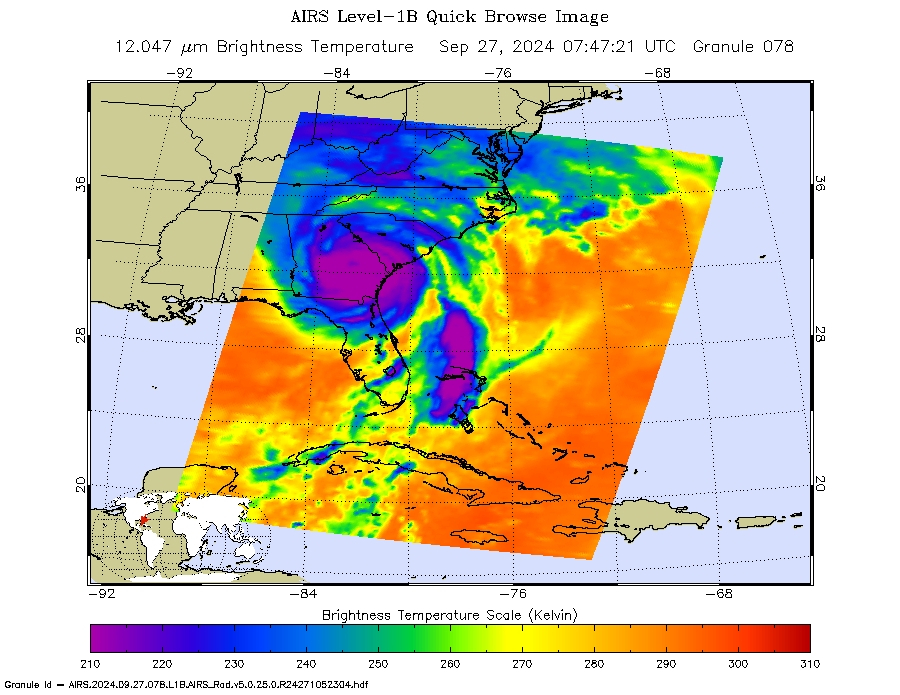

NASA’s AIRS Instrument Captures Hurricane Helene

Figure A

NASA’s Atmospheric Infrared Sounder (AIRS) captured an infrared image of Hurricane Helene on Friday, Sept. 27, 2024, at 3:47 a.m. local time, nearly five hours after it made landfall on the Florida coast. One of the largest storms to develop in the Gulf of Mexico in the last century, Helene made landfall as a Category 4 hurricane in the Big Bend area on Sept. 26, at about 11:10 p.m.

Figure A was taken on Sept. 26 ,1:41 p.m., in visible wavelengths by the Visible/Near-Infrared spectrometer that is included with AIRS instrument suite on NASA’s Aqua satellite.

Figure B is an animation of the infrared data showing the storm’s progress from Sept. 21 to the morning of Sept. 27. It also shows Hurricane John developing off Mexico’s southwest coast.

In the infrared images, the large purple areas indicate very cold clouds carried high into the atmosphere by deep thunderstorms and associated with heavy rainfall. Warmer areas with shallower rain clouds are shown in blue and green. The orange and red areas represent mostly cloud-free air. The eye of the hurricane can be seen as a small blue dot in the middle of the large purple patch.

AIRS, in conjunction with the Advanced Microwave Sounding Unit (AMSU), senses emitted infrared and microwave radiation from Earth to provide a 3D look at Earth’s weather and climate. Working in tandem, the two instruments make simultaneous observations down to Earth’s surface. With more than 2,000 channels sensing different regions of the atmosphere, the system creates a global, 3D map of atmospheric temperature and humidity, cloud amounts and heights, greenhouse gas concentrations and many other atmospheric phenomena. Launched into Earth orbit in 2002, the AIRS and AMSU instruments fly onboard NASA’s Aqua spacecraft and are managed by NASA’s Jet Propulsion Laboratory in Southern California under contract to NASA. JPL is a division of the Caltech.

Credit: NASA/JPL-Caltech